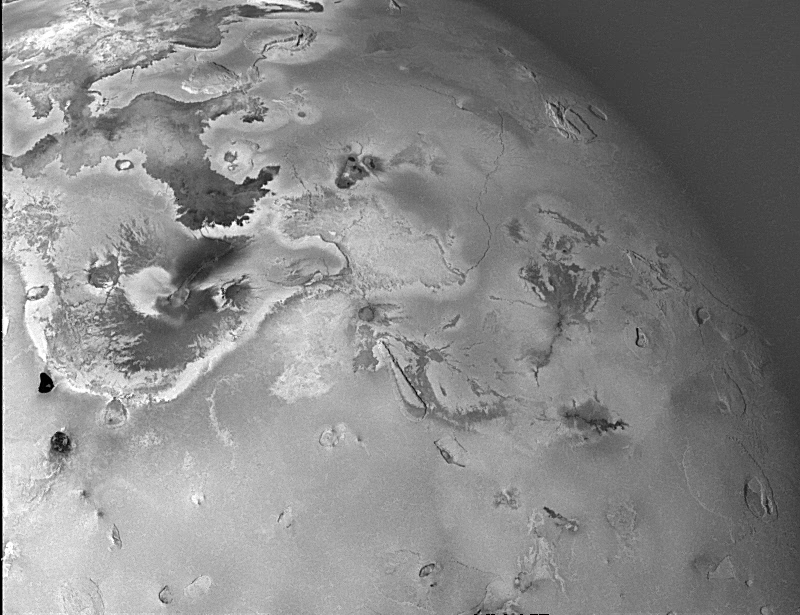

Geologic Landforms on Io (Area 3)

Shown here is one of the topographic mapping images of Jupiter’s moon Io (Latitude: +2 to +65 degrees, Longitude: 150 to 223 degrees) acquired by NASA’s Galileo spacecraft, revealing a great variety of landforms. There are rugged mountains several miles high, layered materials forming plateaus, and many irregular depressions called volcanic calderas. There are also dark lava flows and bright deposits of SO2 frost or other sulfurous materials, which have no discernible topographic relief at this scale. Several of the dark, flow-like features correspond to hot spots, and may be active lava flows. There are no landforms resembling impact craters, as the volcanism covers the surface with new deposits much more rapidly than the flux of comets and asteroids can create large impact craters.

North is to the top of the picture and the sun illuminates the surface from the left. The image covers an area about 2000 kilometers wide and the smallest features that can be discerned are 2.5 kilometers in size. This image was taken on November 6th, 1996, at a range of 245,719 kilometers by the Solid State Imaging (CCD) system on the Galileo Spacecraft.

The Jet Propulsion Laboratory, Pasadena, CA manages the mission for NASA’s Office of Space Science, Washington, DC.

Credit: NASA/JPL/University of Arizona